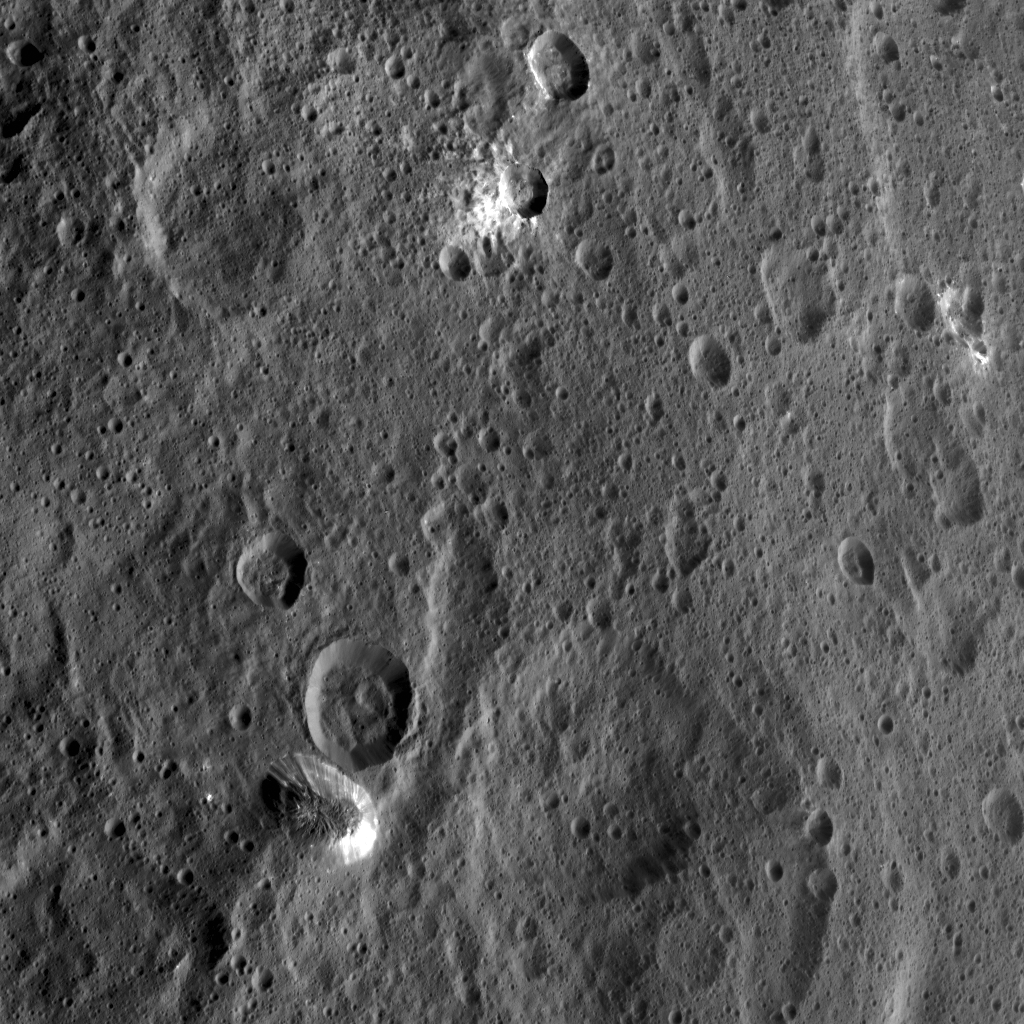

Xevioso Crater on Ceres

Xevioso Crater is the small (5.3 miles, 8.5 kilometers in diameter) crater associated with bright ejecta toward the top of this image, taken by NASA’s Dawn spacecraft. It is one of the newly named craters on Ceres. Xevioso is located in the vicinity of Ahuna Mons, the tall, lonely mountain seen toward the bottom of the picture.

Given that the small impact that formed Xevioso was able to excavate bright material, scientists suspect the material may be found at shallow depth. Its nature and relationship to other bright regions on Ceres is under analysis. The asymmetrical distribution of this bright ejecta indicates Xevioso formed via an oblique impact. Another view of Xevioso can be found here.

Xevioso is named for the Fon god of thunder and fertility from the Kingdom of Dahomey, which was located in a region that is now the west African country of Benin.

Dawn acquired this picture on October 15, 2015, from its high altitude mapping orbit at about 915 miles (1,470 kilometers) above the surface. The center coordinates of this image are 3.8 degrees south latitude, 314 degrees east longitude, and its resolution is 450 feet (140 meters) per pixel.

Dawn’s mission is managed by JPL for NASA’s Science Mission Directorate in Washington. Dawn is a project of the directorate’s Discovery Program, managed by NASA’s Marshall Space Flight Center in Huntsville, Alabama. UCLA is responsible for overall Dawn mission science. Orbital ATK Inc., in Dulles, Virginia, designed and built the spacecraft. The German Aerospace Center, Max Planck Institute for Solar System Research, Italian Space Agency and Italian National Astrophysical Institute are international partners on the mission team.

Credit: NASA/JPL-Caltech/UCLA/MPS/DLR/IDA